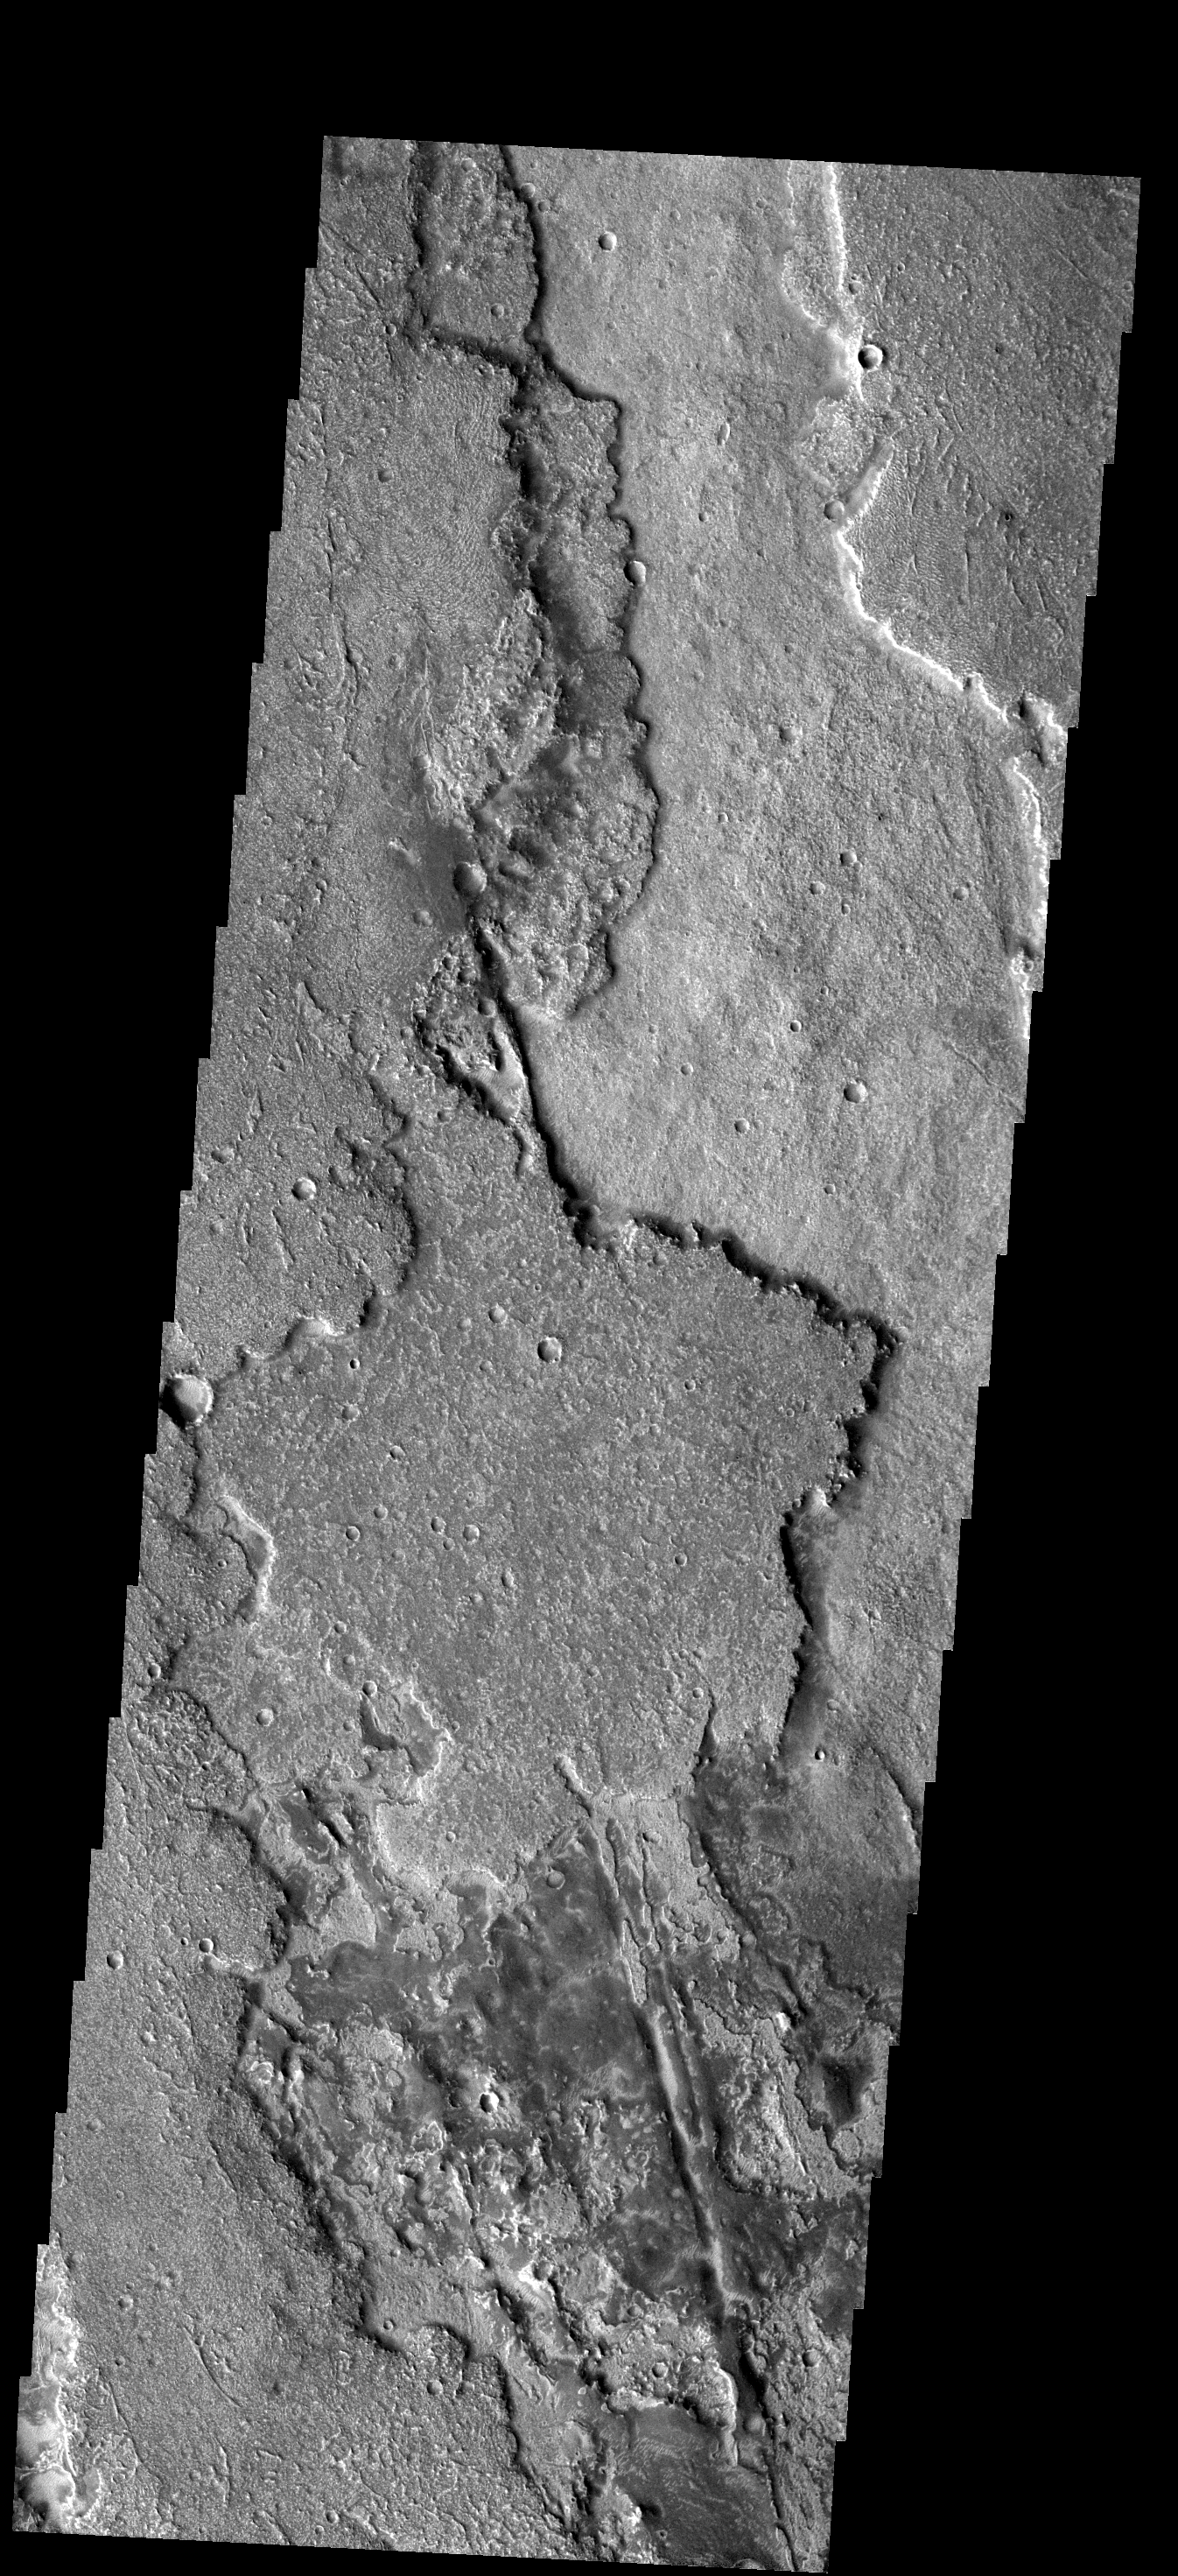

Lava Flows

These lava flows are located between Syria Planum and Solis Planum and probably originated from volcanic vents in Syria Planum.

Image information: VIS instrument. Latitude -20.1N, Longitude 258.6E. 17 meter/pixel resolution.

Please see the THEMIS Data Citation Note for details on crediting THEMIS images.

Note: this THEMIS visual image has not been radiometrically nor geometrically calibrated for this preliminary release. An empirical correction has been performed to remove instrumental effects. A linear shift has been applied in the cross-track and down-track direction to approximate spacecraft and planetary motion. Fully calibrated and geometrically projected images will be released through the Planetary Data System in accordance with Project policies at a later time.

NASA’s Jet Propulsion Laboratory manages the 2001 Mars Odyssey mission for NASA’s Office of Space Science, Washington, D.C. The Thermal Emission Imaging System (THEMIS) was developed by Arizona State University, Tempe, in collaboration with Raytheon Santa Barbara Remote Sensing. The THEMIS investigation is led by Dr. Philip Christensen at Arizona State University. Lockheed Martin Astronautics, Denver, is the prime contractor for the Odyssey project, and developed and built the orbiter. Mission operations are conducted jointly from Lockheed Martin and from JPL, a division of the California Institute of Technology in Pasadena.

Credit: NASA/JPL/ASU